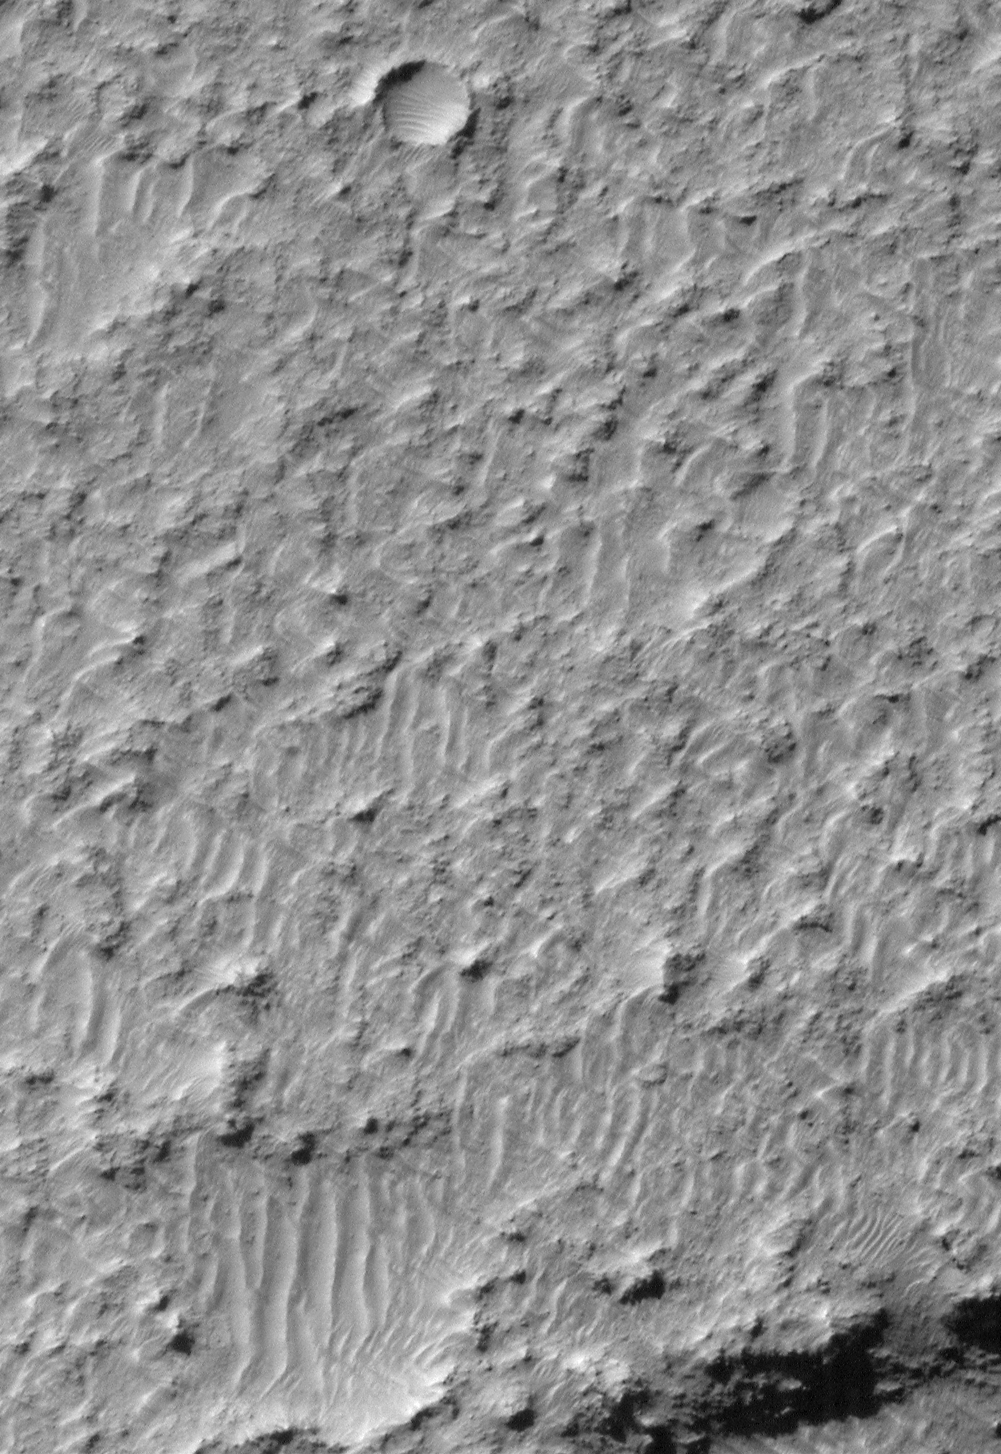

Mariner 4 Meets Mars Global Surveyor — Mariner Crater 1965 and 1999

Mars exploration in the last half of the 20th Century comes full circle with a modern view of Mariner Crater obtained by the Mars Global Surveyor (MGS) Mars Orbiter Camera (MOC) in early March 1999.

Mariner 4 was the first spacecraft to reach the red planet and take close-up pictures that revealed its ancient, cratered surface. The picture on the left, above, is the 11th image taken by Mariner 4 during its July 1965 flyby. The center of the Mariner 4 image is dominated by a crater that is about 155 kilometers (96 miles) in diameter and located at 32°S latitude and 164°W longitude. The crater was named “Mariner” in 1967 by the International Astronomical Union in honor of its discovery by Mariner 4. The white arrow indicates the location of the new MGS MOC image.

The picture on the right represents an improvement in resolution of almost a factor of 400. It shows a view of a tiny portion of the southeastern floor of Mariner Crater, as it appeared to the MGS MOC in 1999. In 1965, it was a surprise to find that the martian surface is pocked with craters. In 1999, using the MGS MOC, we now have the ability to see objects the size of automobiles on the martian surface. This view of the Mariner Crater floor has a spatial resolution of 1.5 meters (5 feet) per pixel and covers an area only 1.5 km (0.9 mi) wide by 2.2 km (1.4 mi) long. Illumination is from the upper left in both the Mariner and MGS images. For a mercator-projected Viking 1 Orbiter view of this crater (obtained in 1978)click here.

Malin Space Science Systems and the California Institute of Technology built the MOC using spare hardware from the Mars Observer mission. MSSS operates the camera from its facilities in San Diego, CA. The Jet Propulsion Laboratory’s Mars Surveyor Operations Project operates the Mars Global Surveyor spacecraft with its industrial partner, Lockheed Martin Astronautics, from facilities in Pasadena, CA and Denver, CO.

Credit: NASA/JPL/MSSS